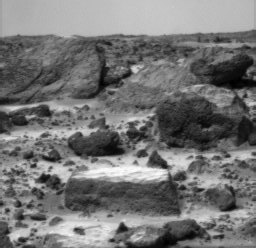

“Flat Top”

A close-up of the rectangular rock called “Flat Top.”

Photojournal note: Sojourner spent 83 days of a planned seven-day mission exploring the Martian terrain, acquiring images, and taking chemical, atmospheric and other measurements. The final data transmission received from Pathfinder was at 10:23 UTC on September 27, 1997. Although mission managers tried to restore full communications during the following five months, the successful mission was terminated on March 10, 1998.

Credit: NASA/JPL